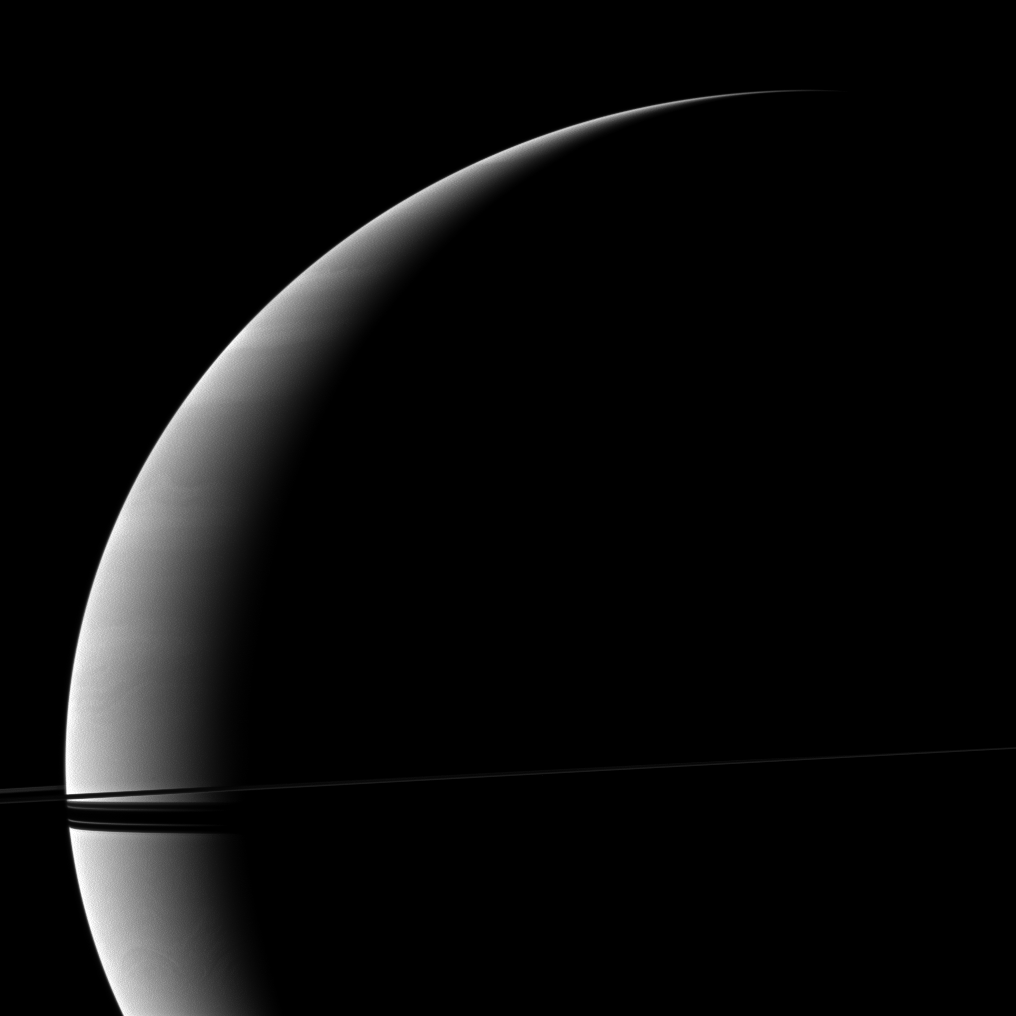

Slender Rings

Resembling a thin ribbon wrapped around the crescent of the planet, Saturn’s rings are seen edge-on by the Cassini spacecraft.

This view looks toward the northern, sunlit side of the rings from just above the ringplane. The image was taken in visible red light with the Cassini spacecraft wide-angle camera on Dec. 8, 2009. The view was acquired at a distance of approximately 1.4 million kilometers (870,000 miles) from Saturn and at a Sun-Saturn-spacecraft, or phase, angle of 140 degrees. Image scale is 79 kilometers (49 miles) per pixel.

The Cassini-Huygens mission is a cooperative project of NASA, the European Space Agency and the Italian Space Agency. The Jet Propulsion Laboratory, a division of the California Institute of Technology in Pasadena, manages the mission for NASA’s Science Mission Directorate, Washington, D.C. The Cassini orbiter and its two onboard cameras were designed, developed and assembled at JPL. The imaging operations center is based at the Space Science Institute in Boulder, Colo.

Credit: NASA/JPL/Space Science Institute